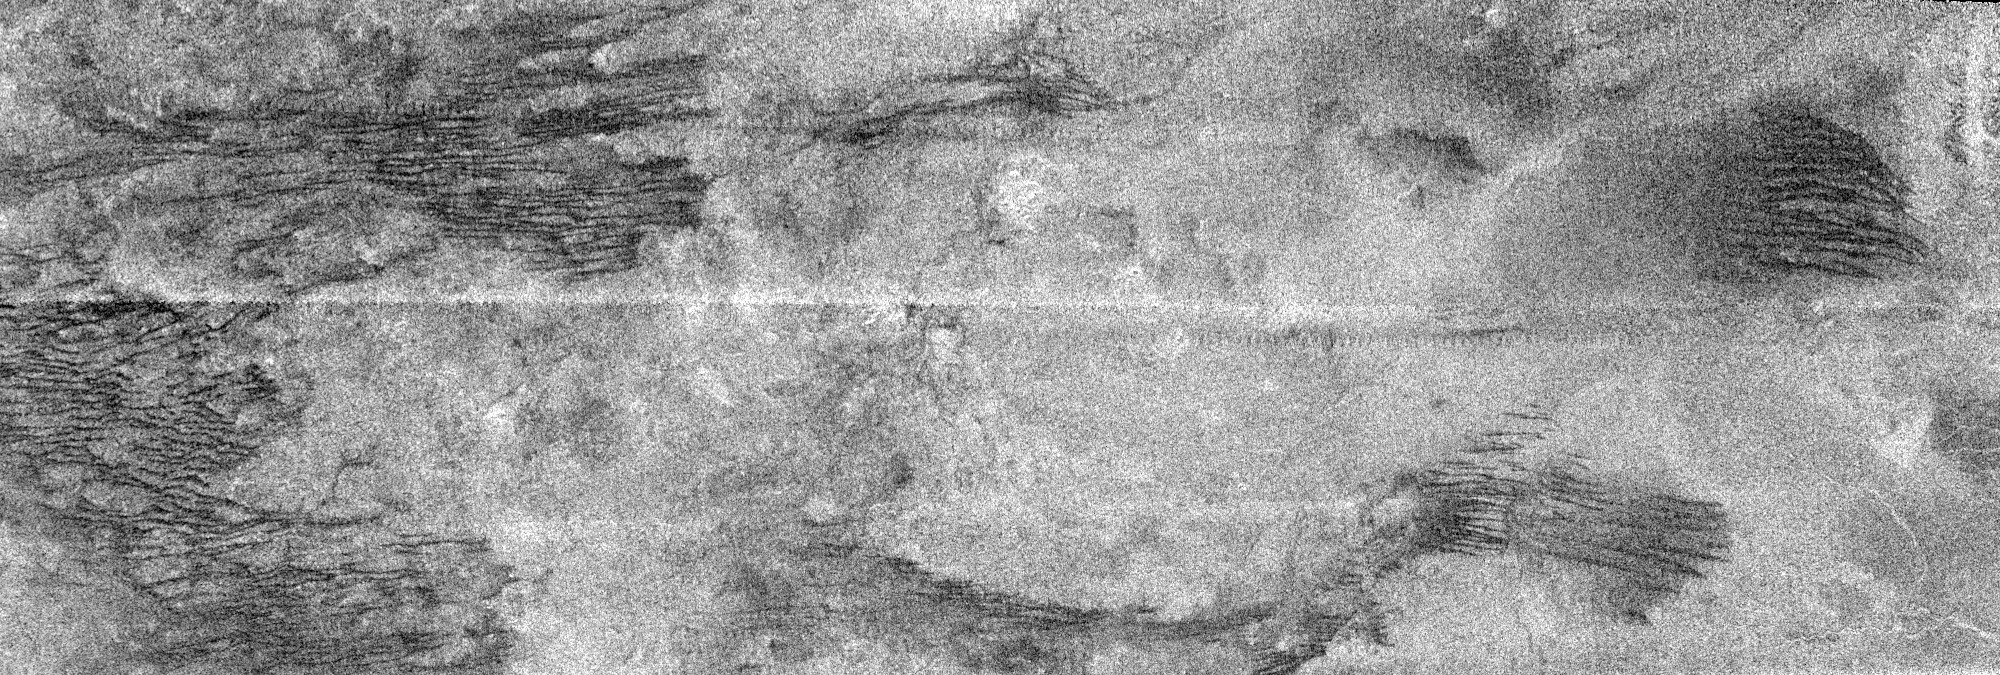

Cat Scratches

This image is a portion of the swath acquired by the Cassini Titan radar mapper on Feb. 15, 2005, on the mission’s second opportunity to image the surface with radar.

The frame, measuring about 300 kilometers (186 miles) from top to bottom, shows an area near the northeast corner of the large optically bright region named Xanadu.

Running across the image are a series of roughly parallel, mostly east-west dark linear features that join and separate, which are not seen in the previous radar images. They may be formed by the action of eastward-flowing winds, or geologic processes acting on the crust itself. In places they cut through adjacent terrain, while elsewhere the lineaments seem to be interrupted by brighter material, appearing again on the other side. Seams between radar segments are visible as horizontal, sawtooth-shaped lines.

Bright material in radar images may be rough or sloped toward the radar (which is observing from the top in this frame). Also, some of what is seen may in fact be below the surface, revealed as the radio waves penetrate overlying, radar-transparent material.

The Cassini-Huygens mission is a cooperative project of NASA, the European Space Agency and the Italian Space Agency. The Jet Propulsion Laboratory, a division of the California Institute of Technology in Pasadena, manages the Cassini-Huygens mission for NASA’s Science Mission Directorate, Washington, D.C. The Cassini orbiter and its two onboard cameras were designed, developed and assembled at JPL. The radar instrument team is based at JPL, working with team members from the United States and several European countries.

Credit: NASA/JPL-Caltech/ASI